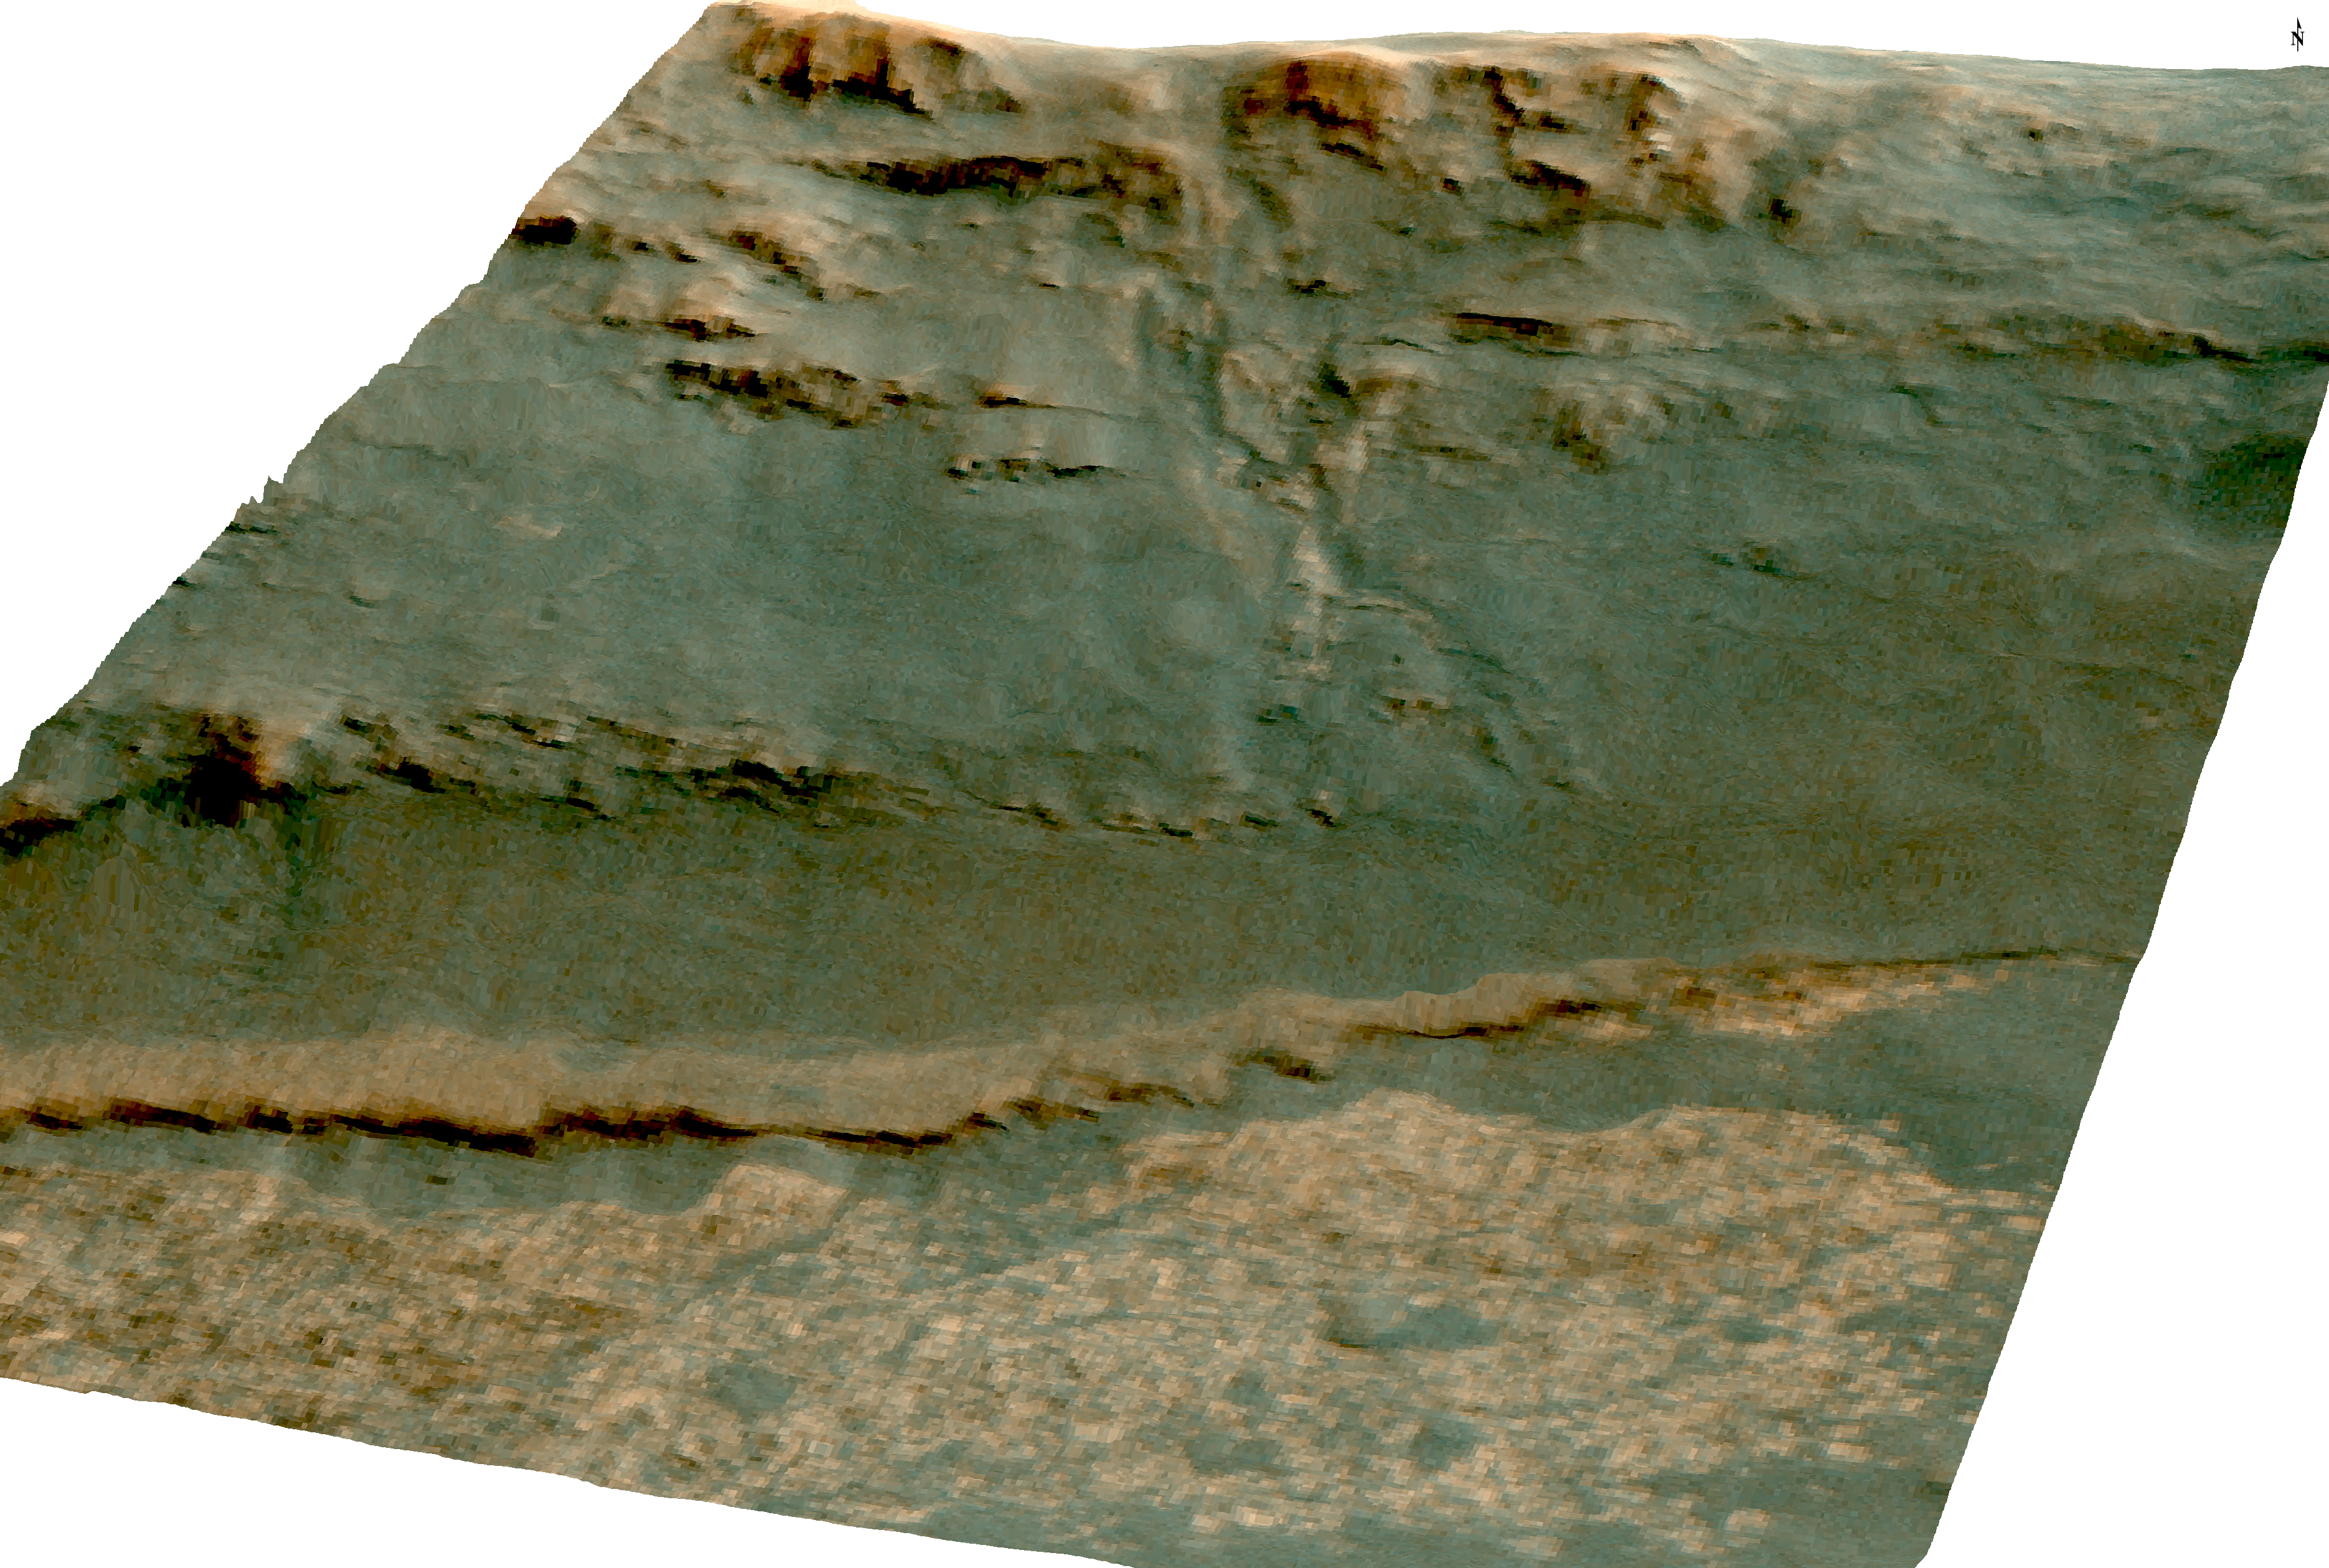

Martian ‘Perseverance Valley’ in Perspective (Vertical Exaggeration)

Figure 1

The channel descending a Martian slope in this perspective view is “Perseverance Valley,” which is the study area of NASA’s Mars Exploration Rover Opportunity as the rover passes its 5,000th sol, or Martian day, of its mission on the surface of Mars.

The view was produced by overlaying an image take from orbit onto a topographic model with five-fold vertical exaggeration to emphasize the shapes on the rim of a large crater that have been cut by the valley on the inboard slope of the rim. The image used is from the High Resolution Imaging Science Experiment (HiRISE) camera on NASA’s Mars Reconnaissance Orbiter, observation ESP_036753_1775.

The crest of a portion of the western rim of Endeavour Crater is at the top of the view, and the floor of the crater is in the foreground, below an erosion-resistant bench perched beneath the valley. The crater is about 14 miles (22 kilometers) in diameter. This perspective view is from within the crater, looking westward. It spans an area about a quarter mile (400 meters) wide from left to right (south to north). The interior rim slopes about 15 to 20 degrees.

Figure 1 is an annotated version indicating Perseverance Valley and the bench, plus Opportunity’s locations on Sol 5,000 (Feb. 16, 2018) and on Sol 4,958 (Jan. 4, 2018). On Sol 4958, the rover took images with its Navigation Camera and its Hazard Avoidance Camera showing textures of possible stone stripes. The graphic was created at Washington University in St. Louis.

A map of a slightly larger portion of the crater rim shows the location of Perseverance Valley and Opportunity’s 2017 approach path. As of its Sol 5,000, Opportunity has driven 28 miles (45 kilometers) since its January 2004 landing, in what was planned as a 90-sol mission.

NASA’s Jet Propulsion Laboratory, a division of the California Institute of Technology in Pasadena, manages the Mars Exploration Rover Project for NASA’s Science Mission Directorate, Washington.

Credit: NASA/JPL-Caltech/Univ. of Arizona/WUSTL